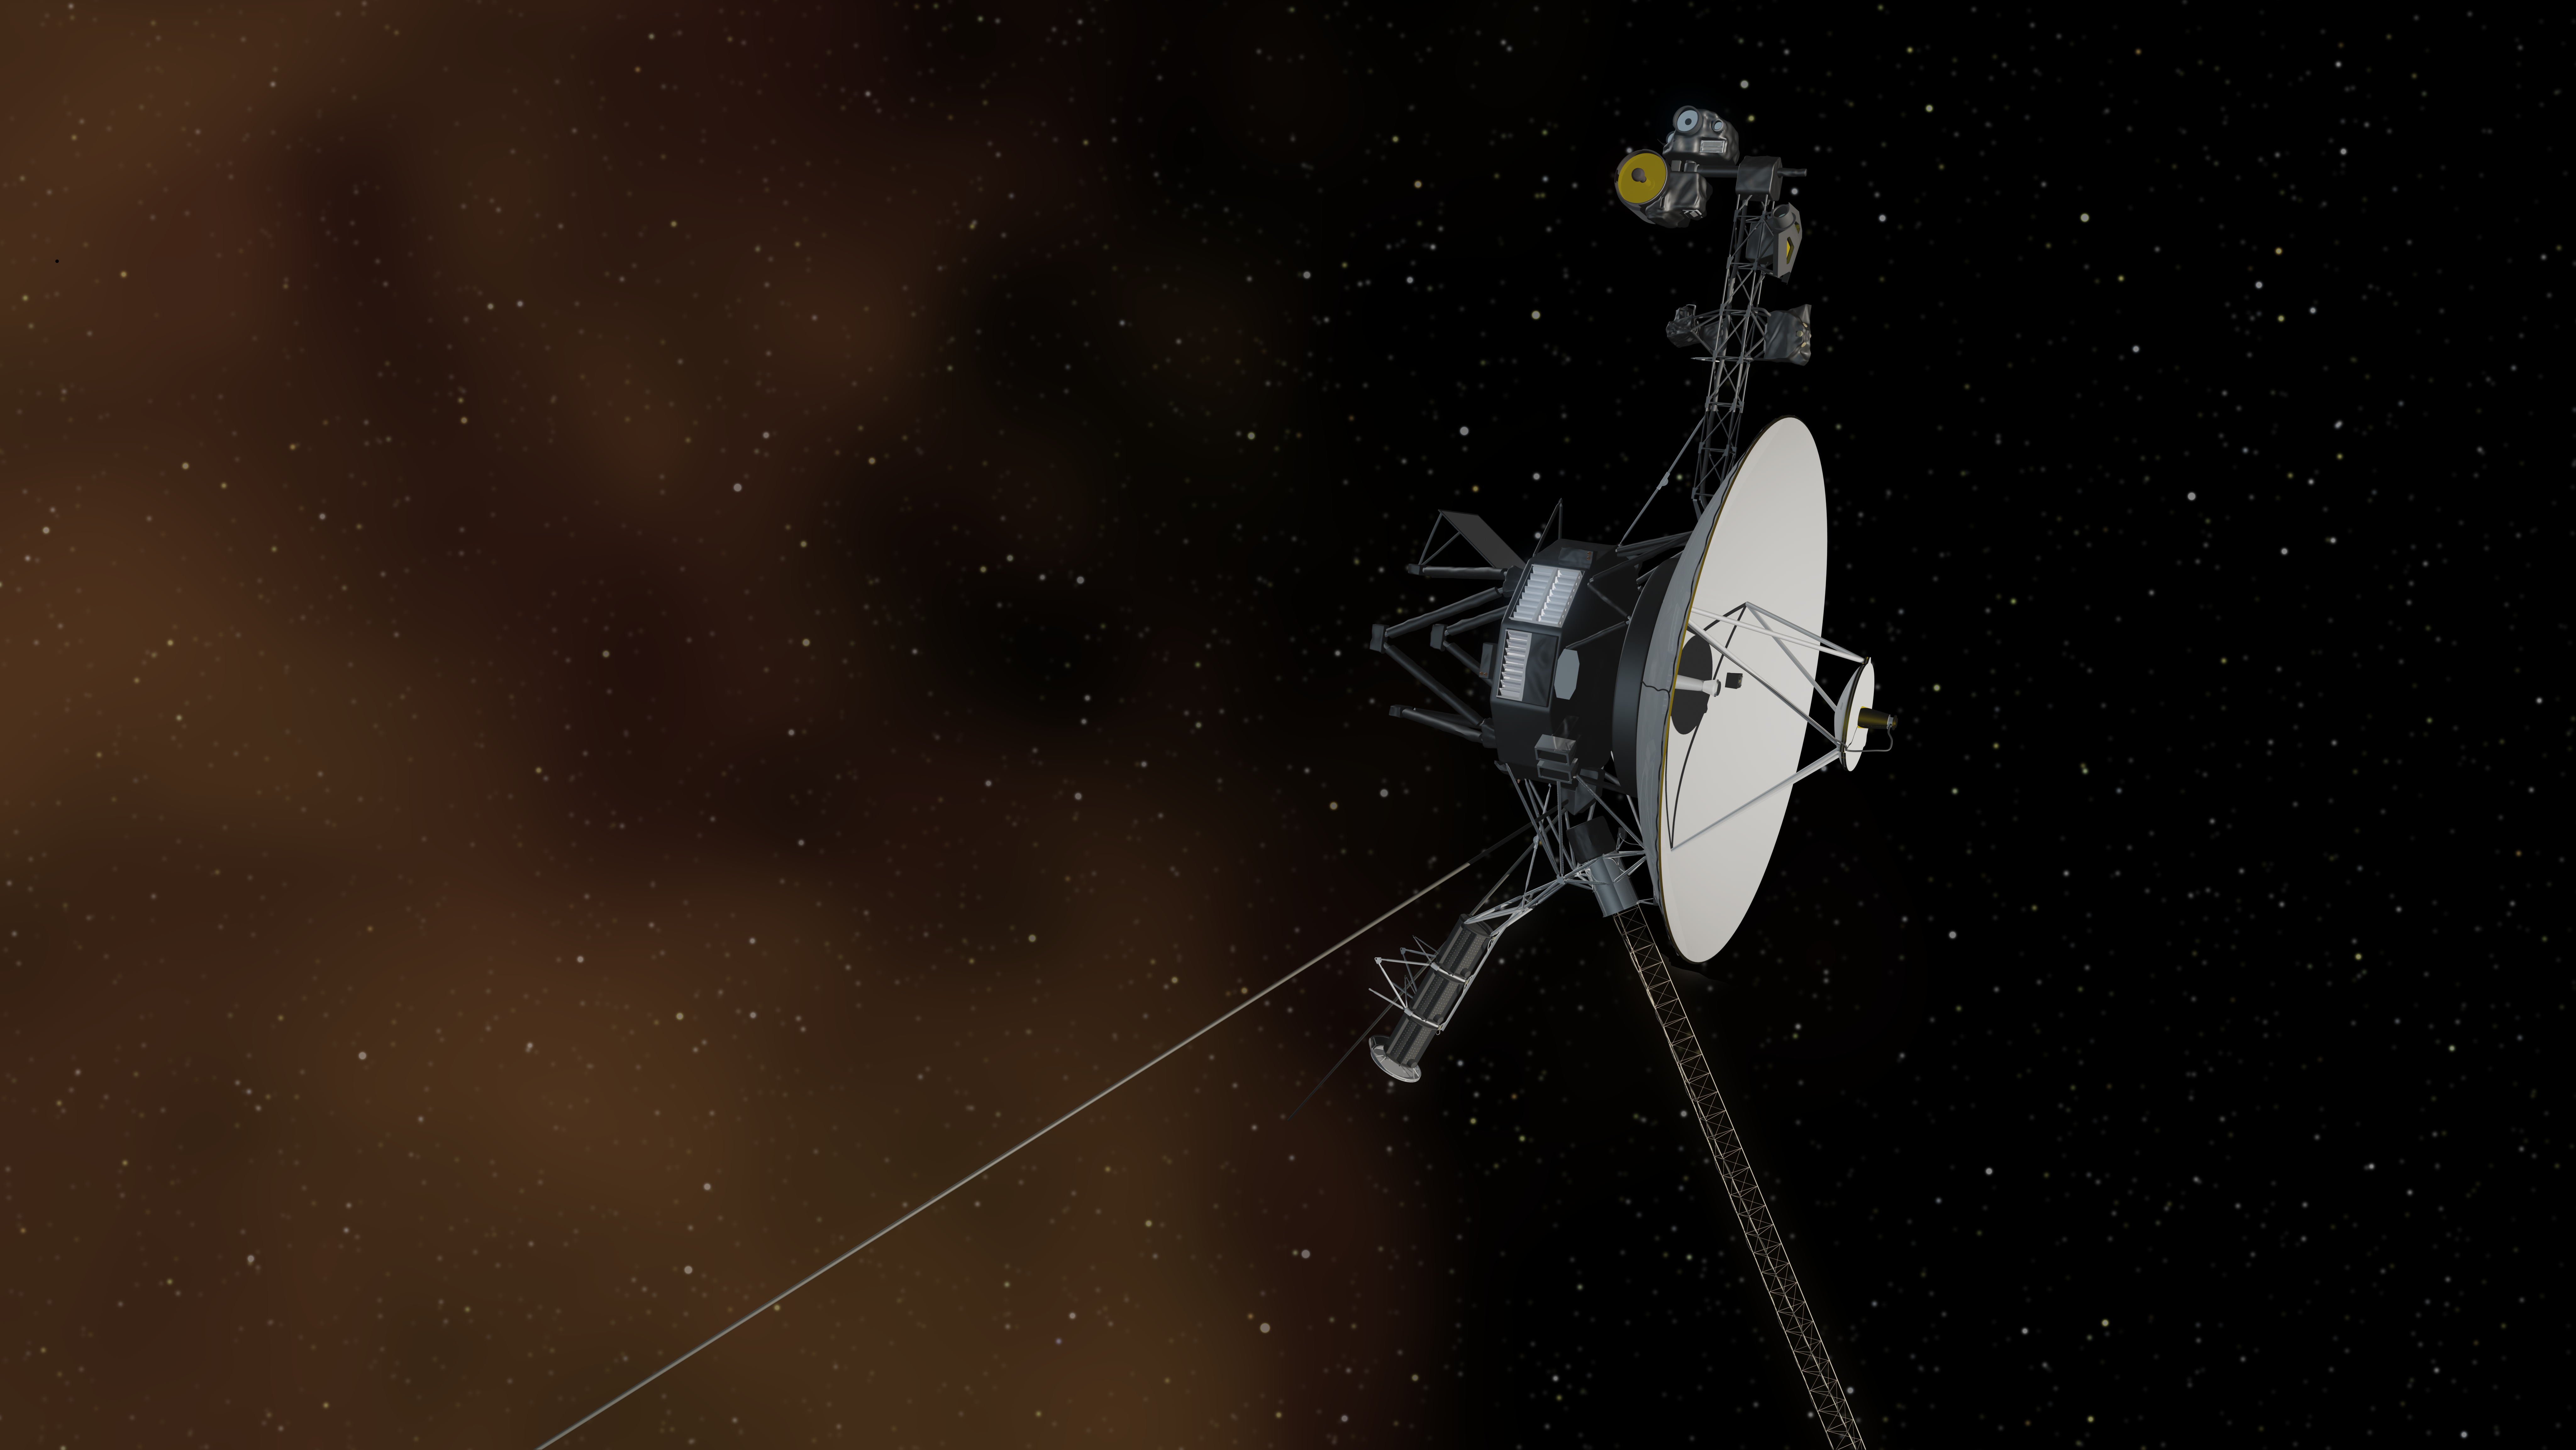

Voyager 1 Entering Interstellar Space (Artist Concept)

This artist’s concept depicts NASA’s Voyager 1 spacecraft entering interstellar space, or the space between stars. Interstellar space is dominated by the plasma, or ionized gas, that was ejected by the death of nearby giant stars millions of years ago. The environment inside our solar bubble is dominated by the plasma exhausted by our sun, known as the solar wind.

The interstellar plasma is shown with an orange glow similar to the color seen in visible-light images from NASA’s Hubble Space Telescope that show stars in the Orion nebula traveling through interstellar space.

The Voyager spacecraft were built and continue to be operated by NASA’s Jet Propulsion Laboratory, in Pasadena, Calif. Caltech manages JPL for NASA. The Voyager missions are a part of NASA’s Heliophysics System Observatory, sponsored by the Heliophysics Division of the Science Mission Directorate at NASA Headquarters in Washington.

Credit: NASA/JPL-Caltech